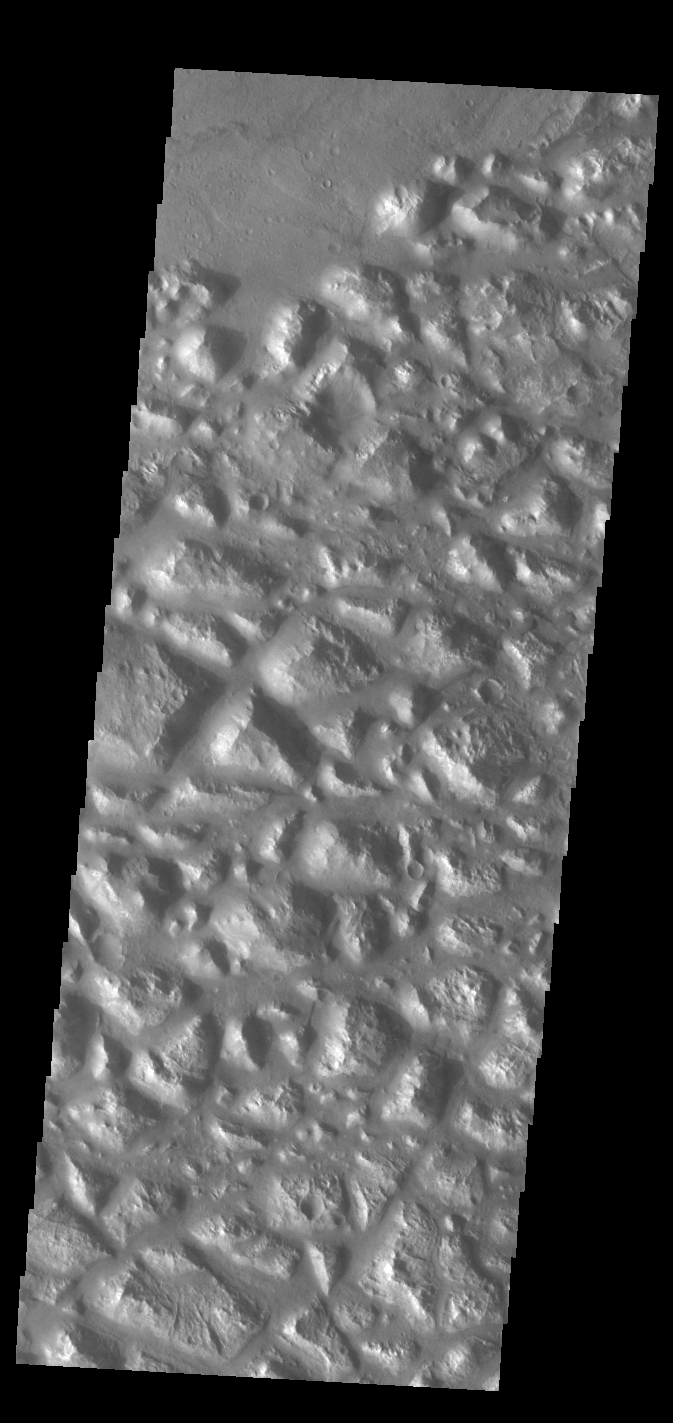

Atlantis Chaos

Today’s VIS image shows part of Atlantis Chaos. Chaos terrain is typified by regions of blocky, often steep sided, mesas interspersed with deep valleys. With time and erosion the valleys widen and the mesas become smaller. The mesas in this image appear brighter than the surrounding lowlands, likely due to relatively less dust cover. Atlantis Chaos is located in Terra Sirenum.

Credit: NASA/JPL-Caltech/ASU